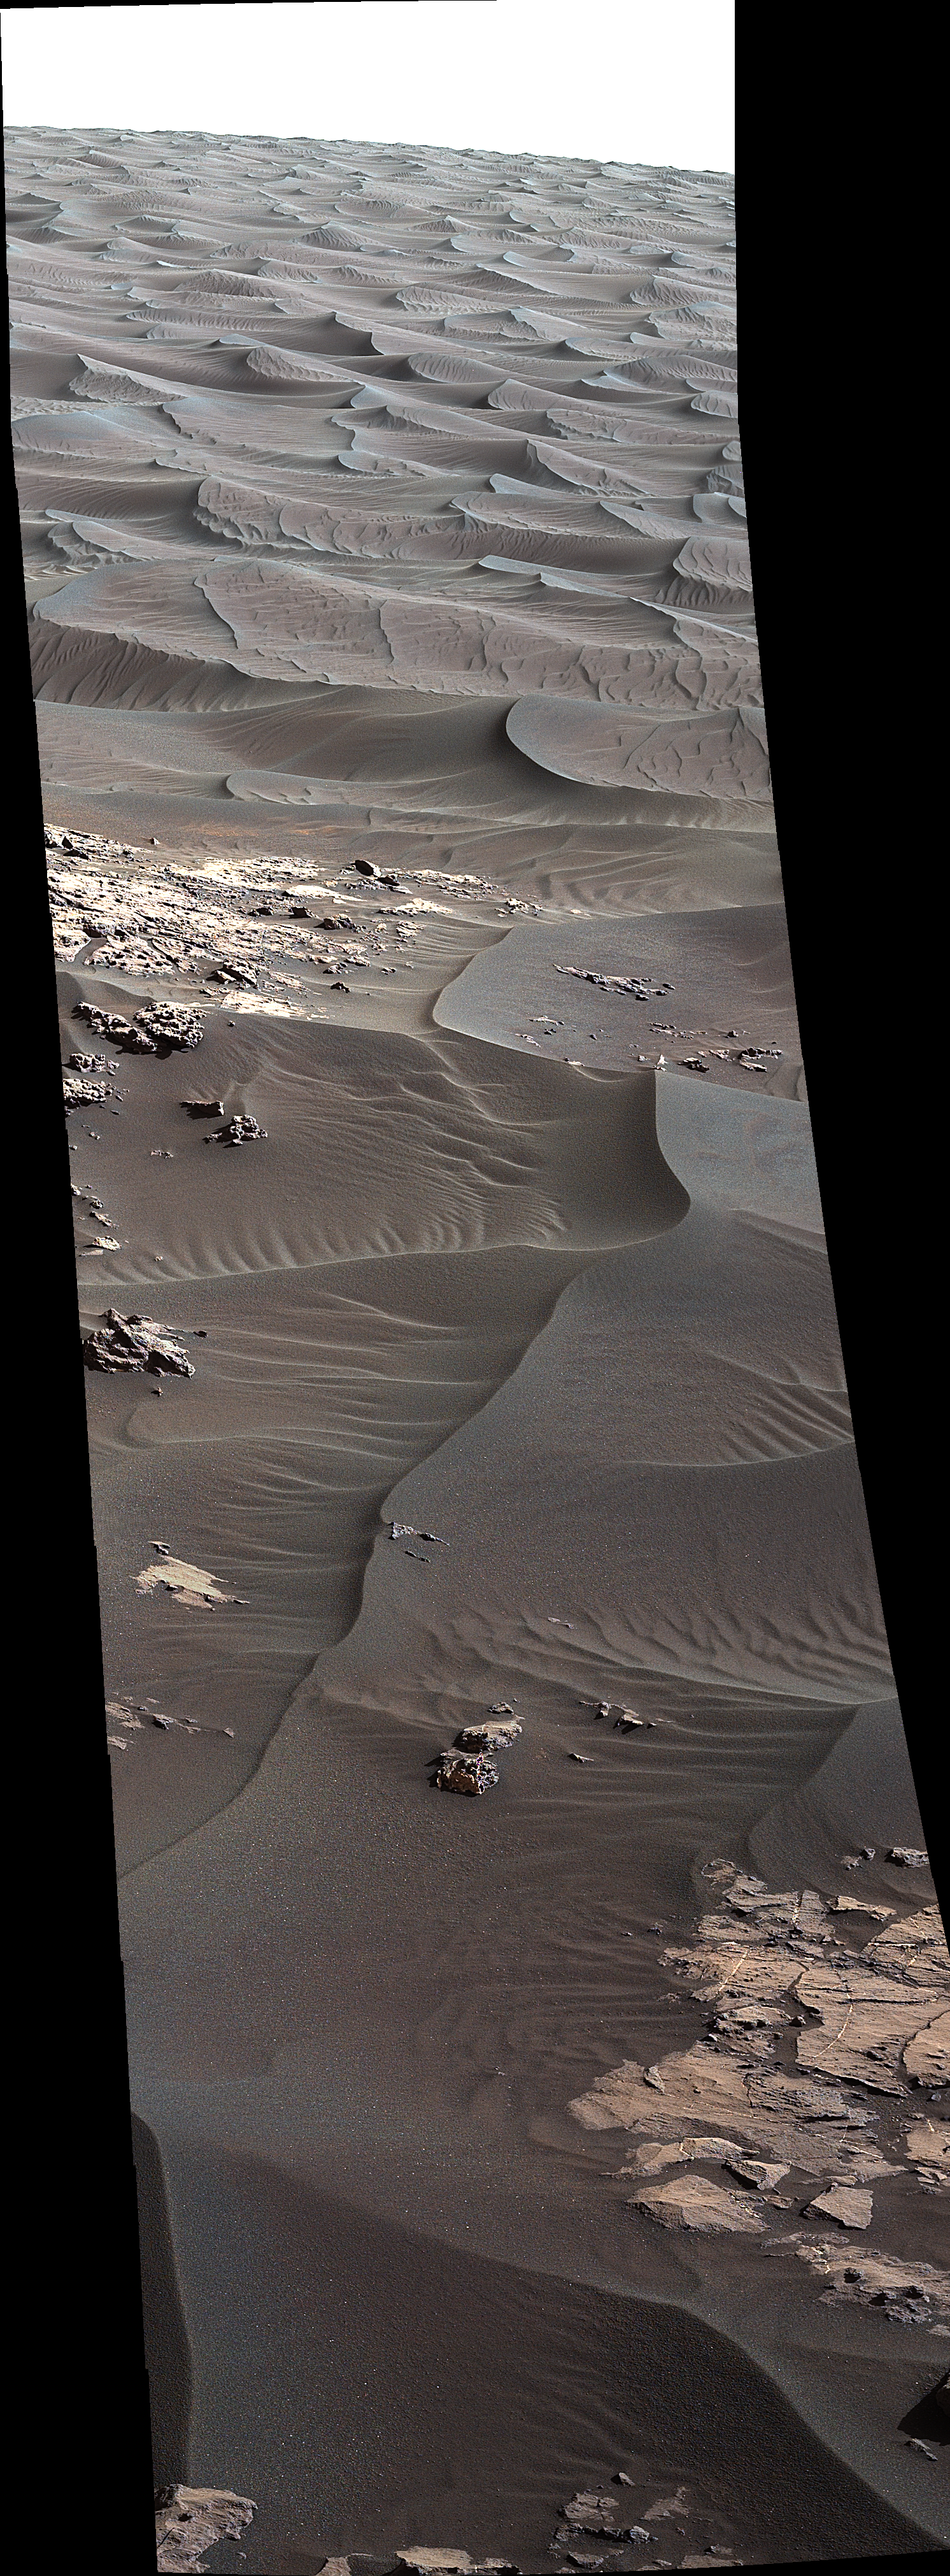

‘High Dune’ is First Martian Dune Studied up Close

Annotated Version

Download the full resolution annotated TIFF file

The rippled surface of the first Martian sand dune ever studied up close fills this view of “High Dune” from the Mast Camera (Mastcam) on NASA’s Curiosity rover. This site is part of the “Bagnold Dunes” field along the northwestern flank of Mount Sharp. The dunes are active, migrating up to about one yard or meter per year.

The component images of this mosaic view were taken on Nov. 27, 2015, during the 1,176th Martian day, or sol, of Curiosity’s work on Mars.

The scene is presented with a color adjustment that approximates white balancing, to resemble how the sand would appear under daytime lighting conditions on Earth. The annotated version includes superimposed scale bars of 30 centimeters (1 foot) in the foreground and 100 centimeters (3.3 feet) in the middle distance.

Malin Space Science Systems, San Diego, built and operates Curiosity’s Mastcam. NASA’s Jet Propulsion Laboratory, a division of the California Institute of Technology, Pasadena, built the rover and manages the project for NASA’s Science Mission Directorate, Washington.

Credit: NASA/JPL-Caltech/MSSS